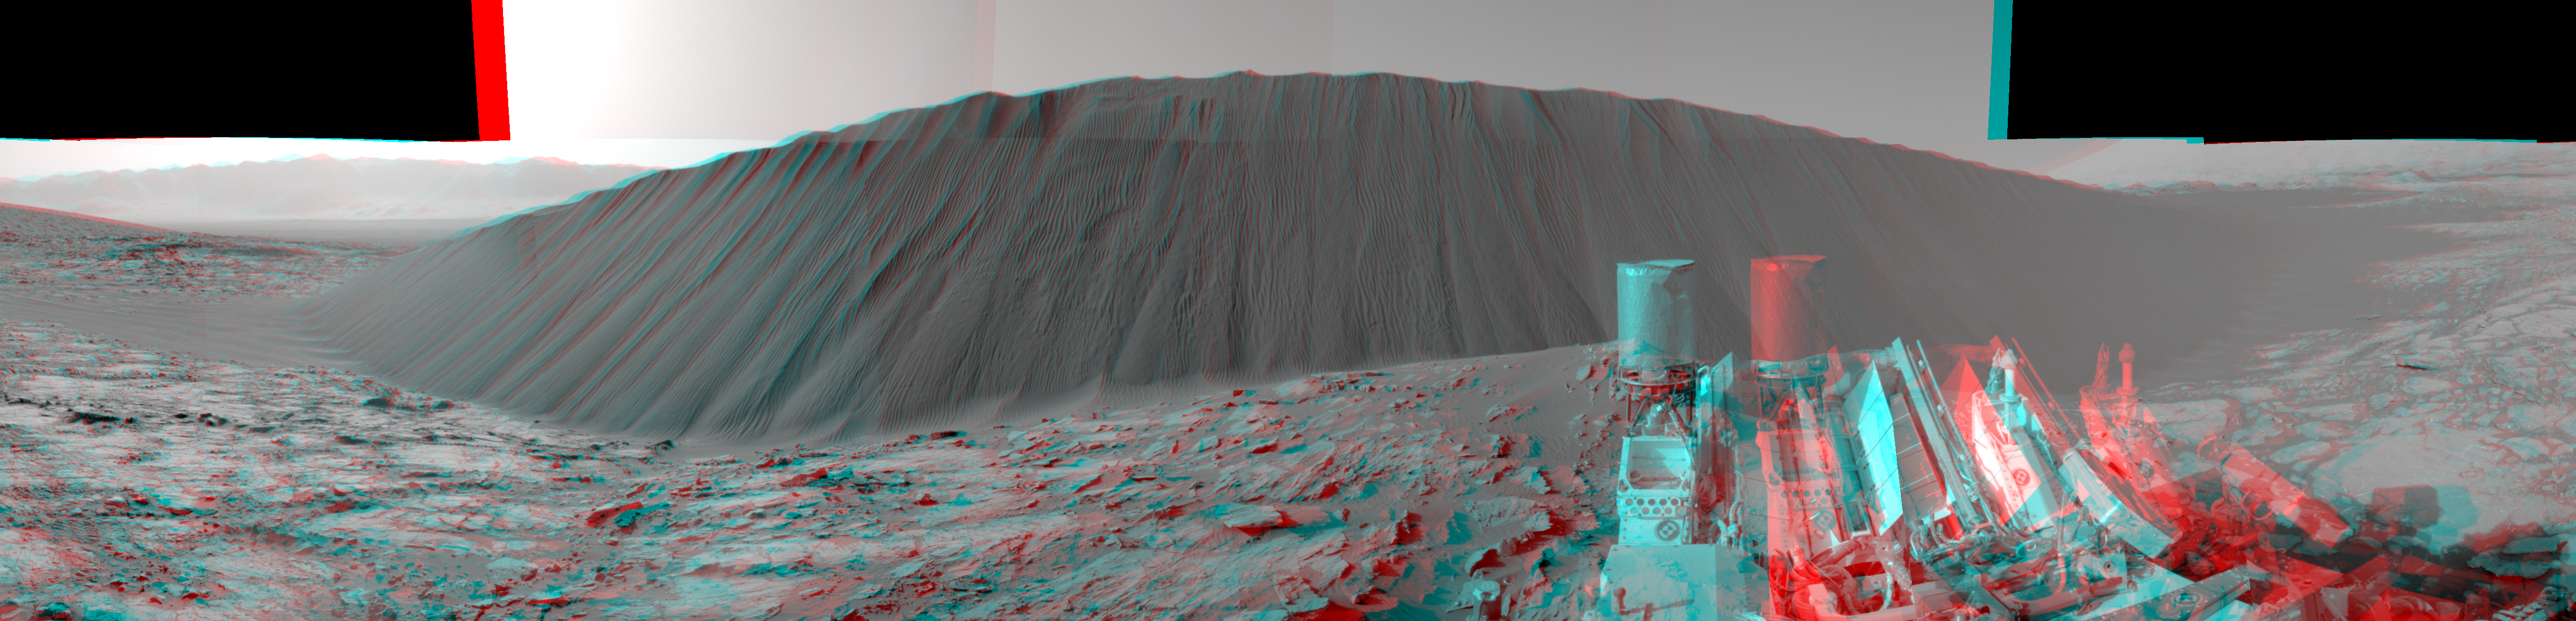

Downwind Side of ‘Namib’ Sand Dune on Mars, Stereo

This stereo view from NASA’s Curiosity Mars Rover shows the downwind side of “Namib Dune,” which stands about 13 feet (4 meters) high. The image appears three-dimensional when viewed through red-blue glasses with the red lens on the left. The site is part of Bagnold Dunes, a band of dark sand dunes along the northwestern flank of Mars’ Mount Sharp.

The component images stitched together into this scene were taken with Curiosity’s Navigation Camera (Navcam) on Dec. 17, 2015, during the 1,196th Martian day, or sol, of the rover’s work on Mars. In late 2015 and early 2016, Curiosity is conducting the first up-close studies ever made of active sand dunes anywhere but on Earth. Under the influence of Martian wind, the Bagnold Dunes are migrating up to about one yard or meter per Earth year.

The view spans from westward on the left to east-southeastward on the right. It is presented as a cylindrical projection. Figure 1 is the left-eye member of this Navcam stereo pair. Figure 2 is the right-eye member of the pair.

The downwind, or lee, side of the dunes displays textures quite different from those seen on other surfaces of the dunes. Compare this scene, for example, to a windward surface of nearby “High Dune” (see PIA20168) from three weeks earlier. As on Earth, the downwind side of a sand dune has a steep slope called a slip face. Sand grains blowing across the windward side of a dune become sheltered from the wind by the dune itself. The sand falls out of the air and builds up on the lee slope until it becomes steepened and flows in mini-avalanches down the face.

NASA’s Jet Propulsion Laboratory, a division of the California Institute of Technology, Pasadena, manages the Mars Science Laboratory Project for NASA’s Science Mission Directorate, Washington. JPL designed and built the project’s Curiosity rover and its Navcam.

Credit: NASA/JPL-Caltech